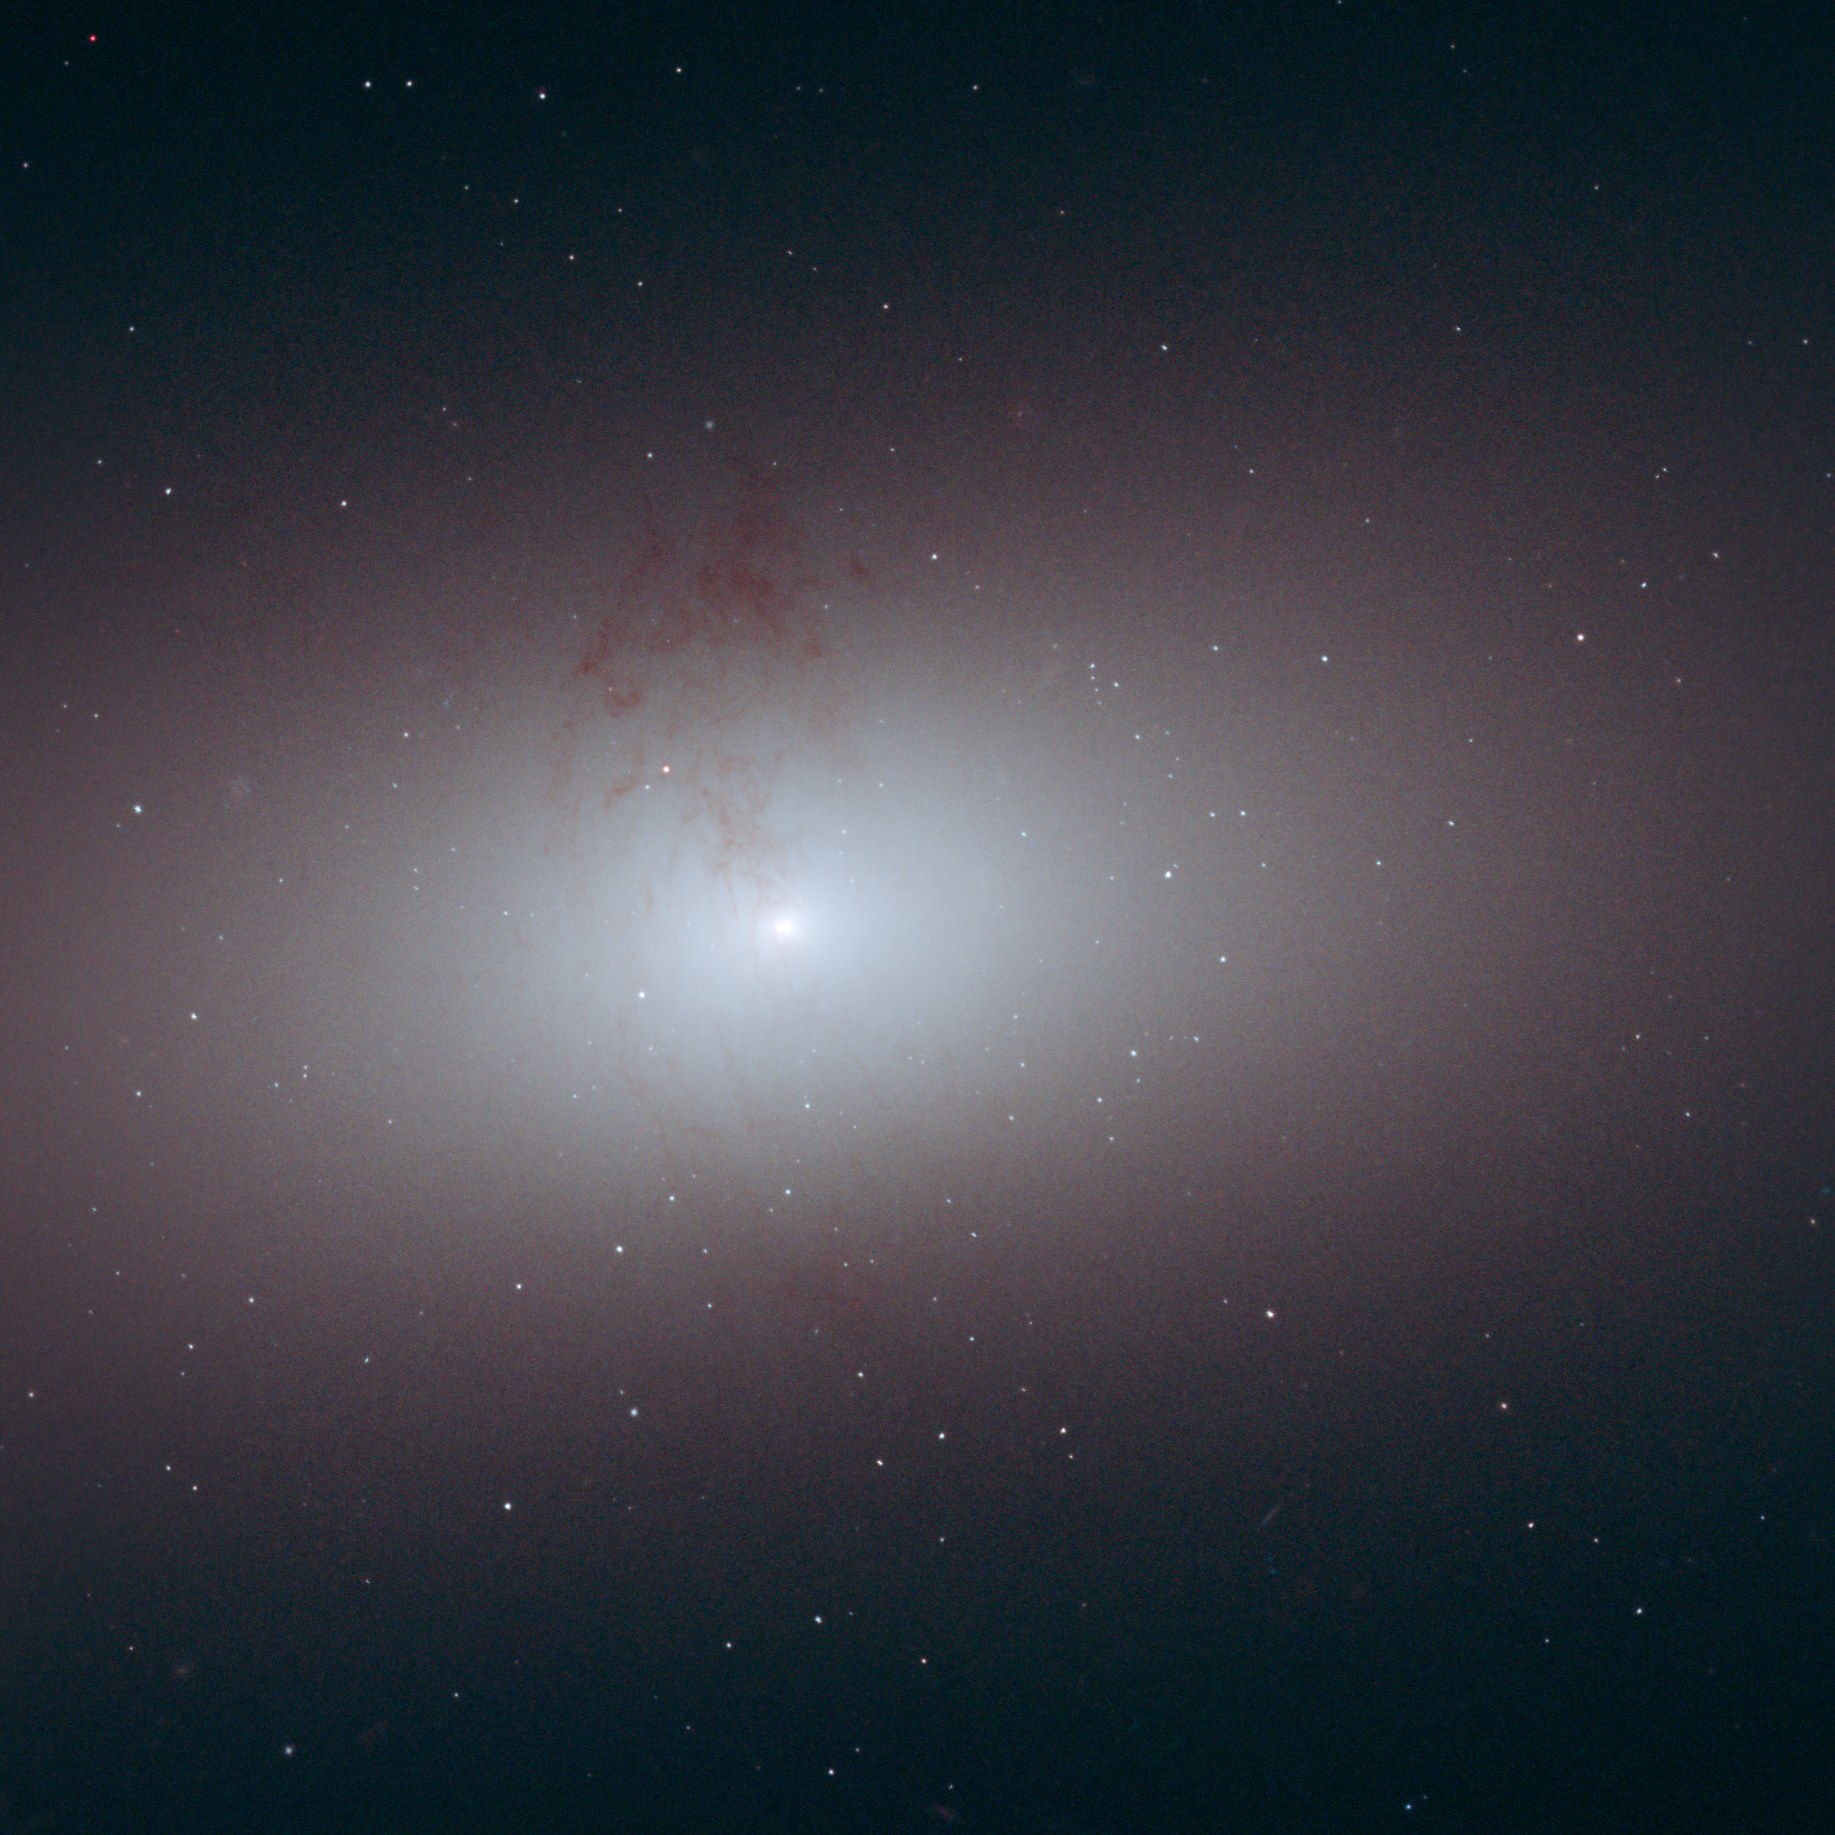

Elliptical Galaxy NCG 2768

Object Name: NGC 2768
Object Description: Elliptical galaxy
Instrument: HST/ACS/WFC
Filters: F435W (B), F555W (V), and F814W (I)

This image is a composite of separate exposures acquired by the ACS/WFC instrument. Several filters were used to sample various wavelengths. The color results from assigning different hues (colors) to each monochromatic (grayscale) image associated with an individual filter. In this case, the assigned colors are: Blue: F435W (B) Green: F555W (V) Red: F814W (I)

Credit: NASA, ESA, and R. Foley (University of Illinois)